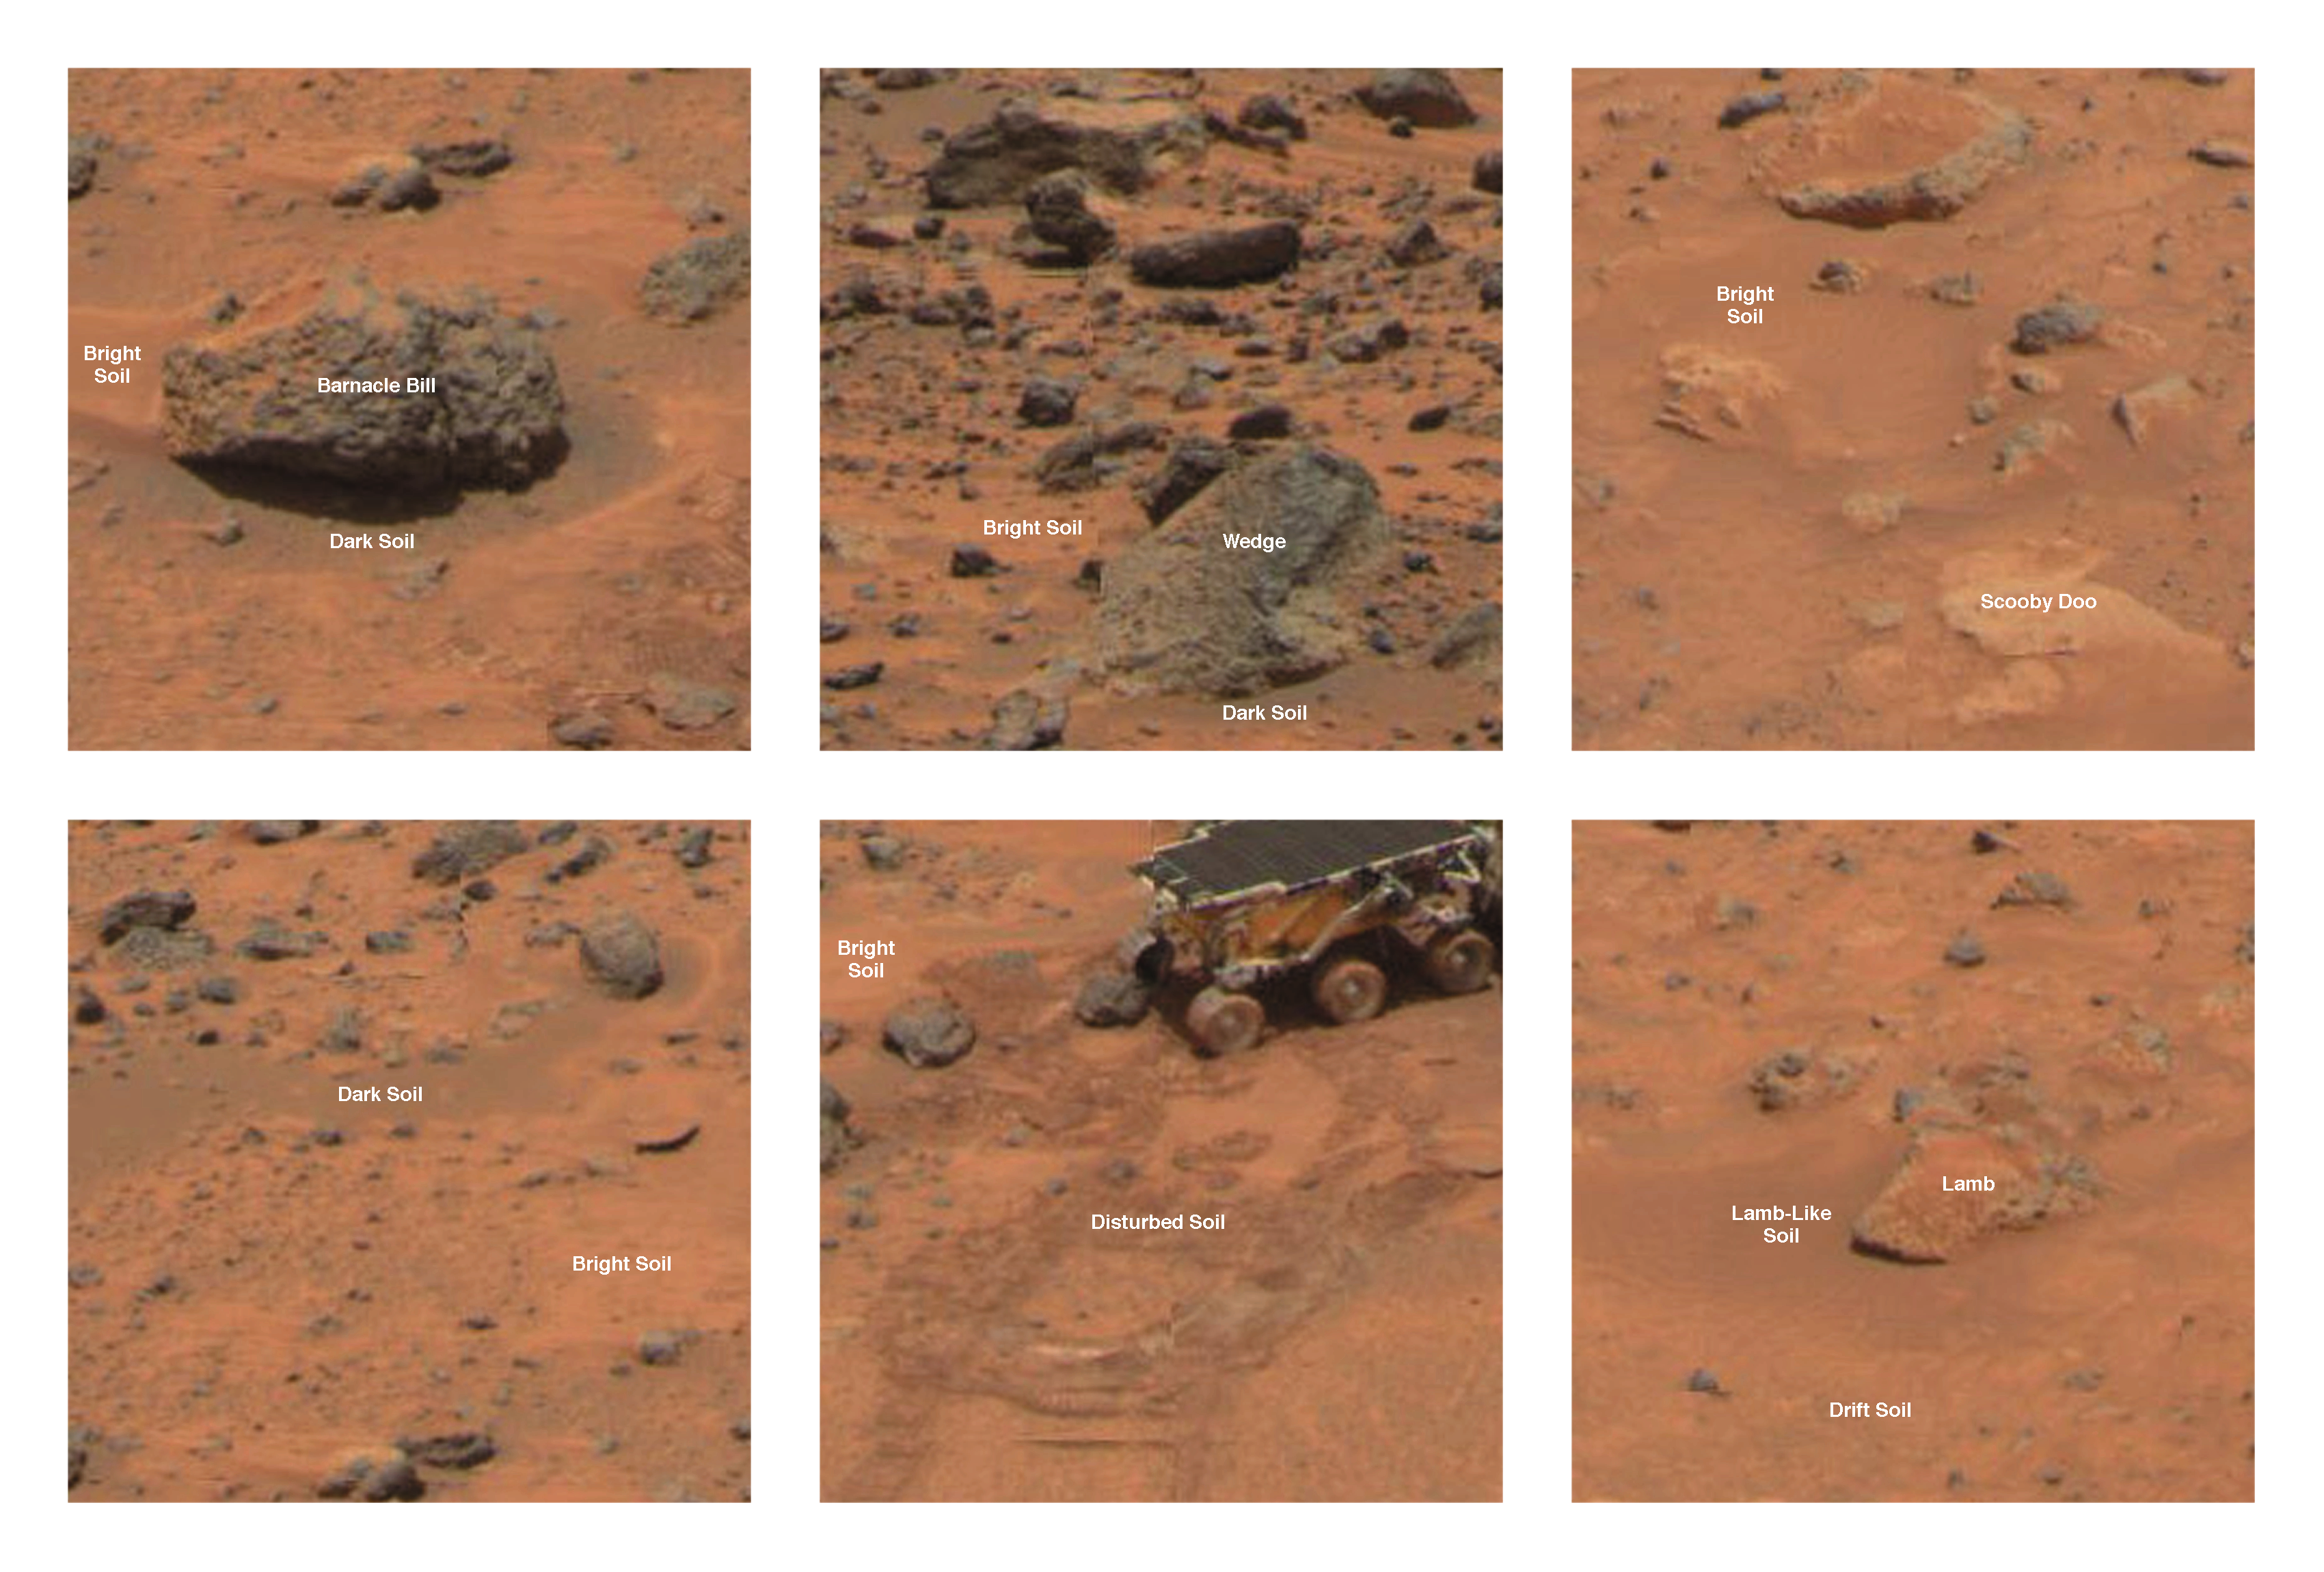

Rock and Soil Types at Pathfinder Landing Site

Type areas of rocks and soils. (A) Dark rock type and bright soil type: Shown is the dark rock Barnacle Bill. Reflectance spectra typical of fresh basalt and APXS spectra indicating more silica-rich basaltic andesite compositions characterize this type. These rocks are typically the small boulders and intermediate-sized cobbles at the Pathfinder site. The bright soil type is very common and in this case comprises Barnacle Bill’s wind tail and much of the surround soil area. This soil has a high reflectance and a strongly reddened spectrum indicative of oxidized ferric minerals. (B) Bright rock type: Shown is the bright rock Wedge. Reflectance spectra typical of weathered basalt and APXS spectra indicating basaltic compositions characterize this type. These rocks are typically larger than 1 meter in diameter and many display morphologies indicating flood deposition. (C) Pink rock type: Shown is the pink rock Scooby Doo. APXS and reflectance spectra indicate a composition and optical characteristics similar to the drift soil. However, the morphology of the pink rock type indicates a cemented or rocklike structure. This material may be a chemically cemented hardpan that underlies much of the Pathfinder site. (D) Dark soil type: The dark soil type is typically found on the windward sides of rocks or in rock-free areas like Photometry Flats (shown here) where the bright soil has been striped away by aeolian action or in open areas. Other locations include the Mermaid Dune. (E) Disturbed soil type: The darkening of disturbed soil relative to its parent material, bright soil, as a result of changes in soil texture and compaction caused by movement of the rover and retraction of the lander airbag. (F) Lamb-like soil type: This soil type shows reflectance and spectral characteristics intermediate between the bright and dark soils. Its distinguishing feature is a weak spectral absorption near 900 nanometers not seen in either the bright or dark soils.

NOTE: original caption as published in Science magazine

Mars Pathfinder is the second in NASA’s Discovery program of low-cost spacecraft with highly focused science goals. The Jet Propulsion Laboratory, Pasadena, CA, developed and manages the Mars Pathfinder mission for NASA’s Office of Space Science, Washington, D.C. JPL is a division of the California Institute of Technology (Caltech).

Photojournal note: Sojourner spent 83 days of a planned seven-day mission exploring the Martian terrain, acquiring images, and taking chemical, atmospheric and other measurements. The final data transmission received from Pathfinder was at 10:23 UTC on September 27, 1997. Although mission managers tried to restore full communications during the following five months, the successful mission was terminated on March 10, 1998.

Credit: NASA/JPL